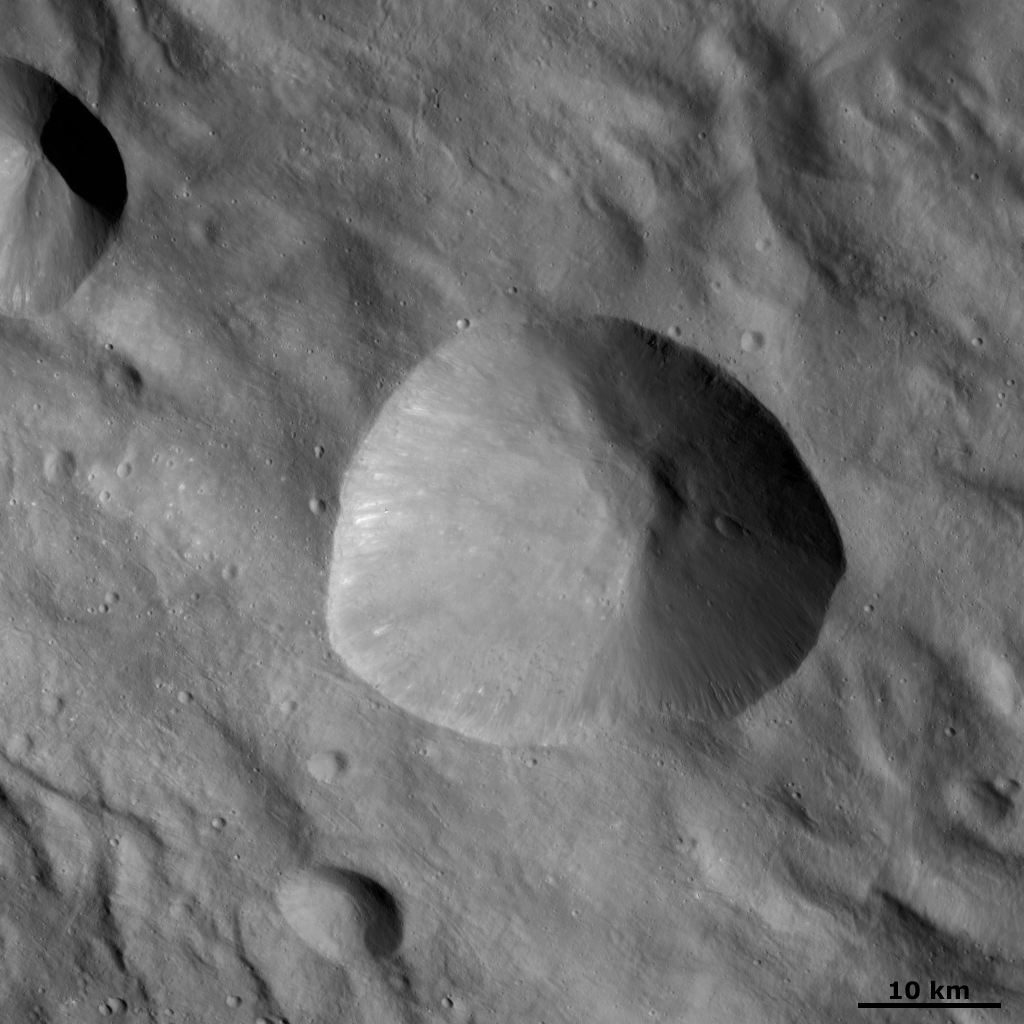

Tarpeia Crater

This Dawn FC (framing camera) image shows Tarpeia crater. Tarpeia is roughly 30 kilometers (18 miles) in diameter and has a sharp, fresh rim surrounding it. It is an irregularly shaped crater and on the left side some bright material is seen slumping from the rim towards the Tarpeia’s base. There are many small craters less than 1 kilometer (0.6 mile) in diameter within Tarpeia. These small craters must be younger than Tarpeia because otherwise the formation of Tarpeia would have destroyed them. Tarpeia is located in the ridged and grooved terrain of Vesta’s southern hemisphere and these ridges and grooves are seen running obliquely across this image.

This image is located in Vesta’s Rheasilvia quadrangle, near Vesta’s south pole. NASA’s Dawn spacecraft obtained this image with its framing camera on Oct. 18, 2011. This image was taken through the camera’s clear filter. The distance to the surface of Vesta is 700 kilometers (435 miles) and the image has a resolution of about 70 meters (230 feet) per pixel. This image was acquired during the HAMO (high-altitude mapping orbit) phase of the mission.

The Dawn mission to Vesta and Ceres is managed by NASA’s Jet Propulsion Laboratory, a division of the California Institute of Technology in Pasadena, for NASA’s Science Mission Directorate, Washington D.C. UCLA is responsible for overall Dawn mission science. The Dawn framing cameras have been developed and built under the leadership of the Max Planck Institute for Solar System Research, Katlenburg-Lindau, Germany, with significant contributions by DLR German Aerospace Center, Institute of Planetary Research, Berlin, and in coordination with the Institute of Computer and Communication Network Engineering, Braunschweig. The Framing Camera project is funded by the Max Planck Society, DLR, and NASA/JPL.

Credit: NASA/JPL-Caltech/UCLA/MPS/DLR/IDA